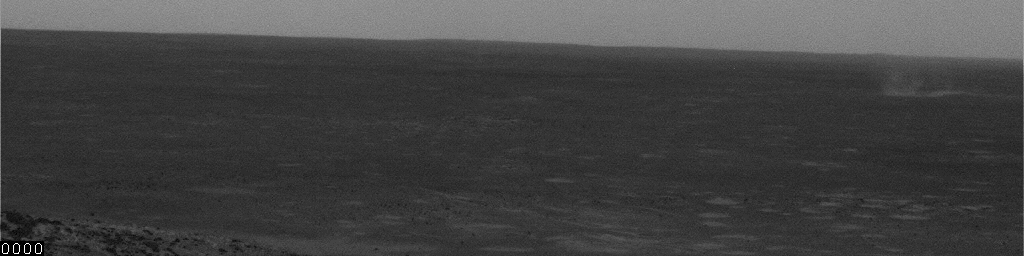

Gust and Dust at Gusev, Sol 495

This movie clip shows movement of dust by a gust of wind inside Mars’ Gusev Crater. It consists of frames taken by the navigation camera on NASA’s Mars Exploration Rover Spirit during the afternoon of the rover’s 495th martian day, or sol (May 25, 2005). Contrast has been enhanced for anything in the images that changes from frame to frame, that is, for the dust moved by wind.

Credit: NASA/JPL/Texas A&M